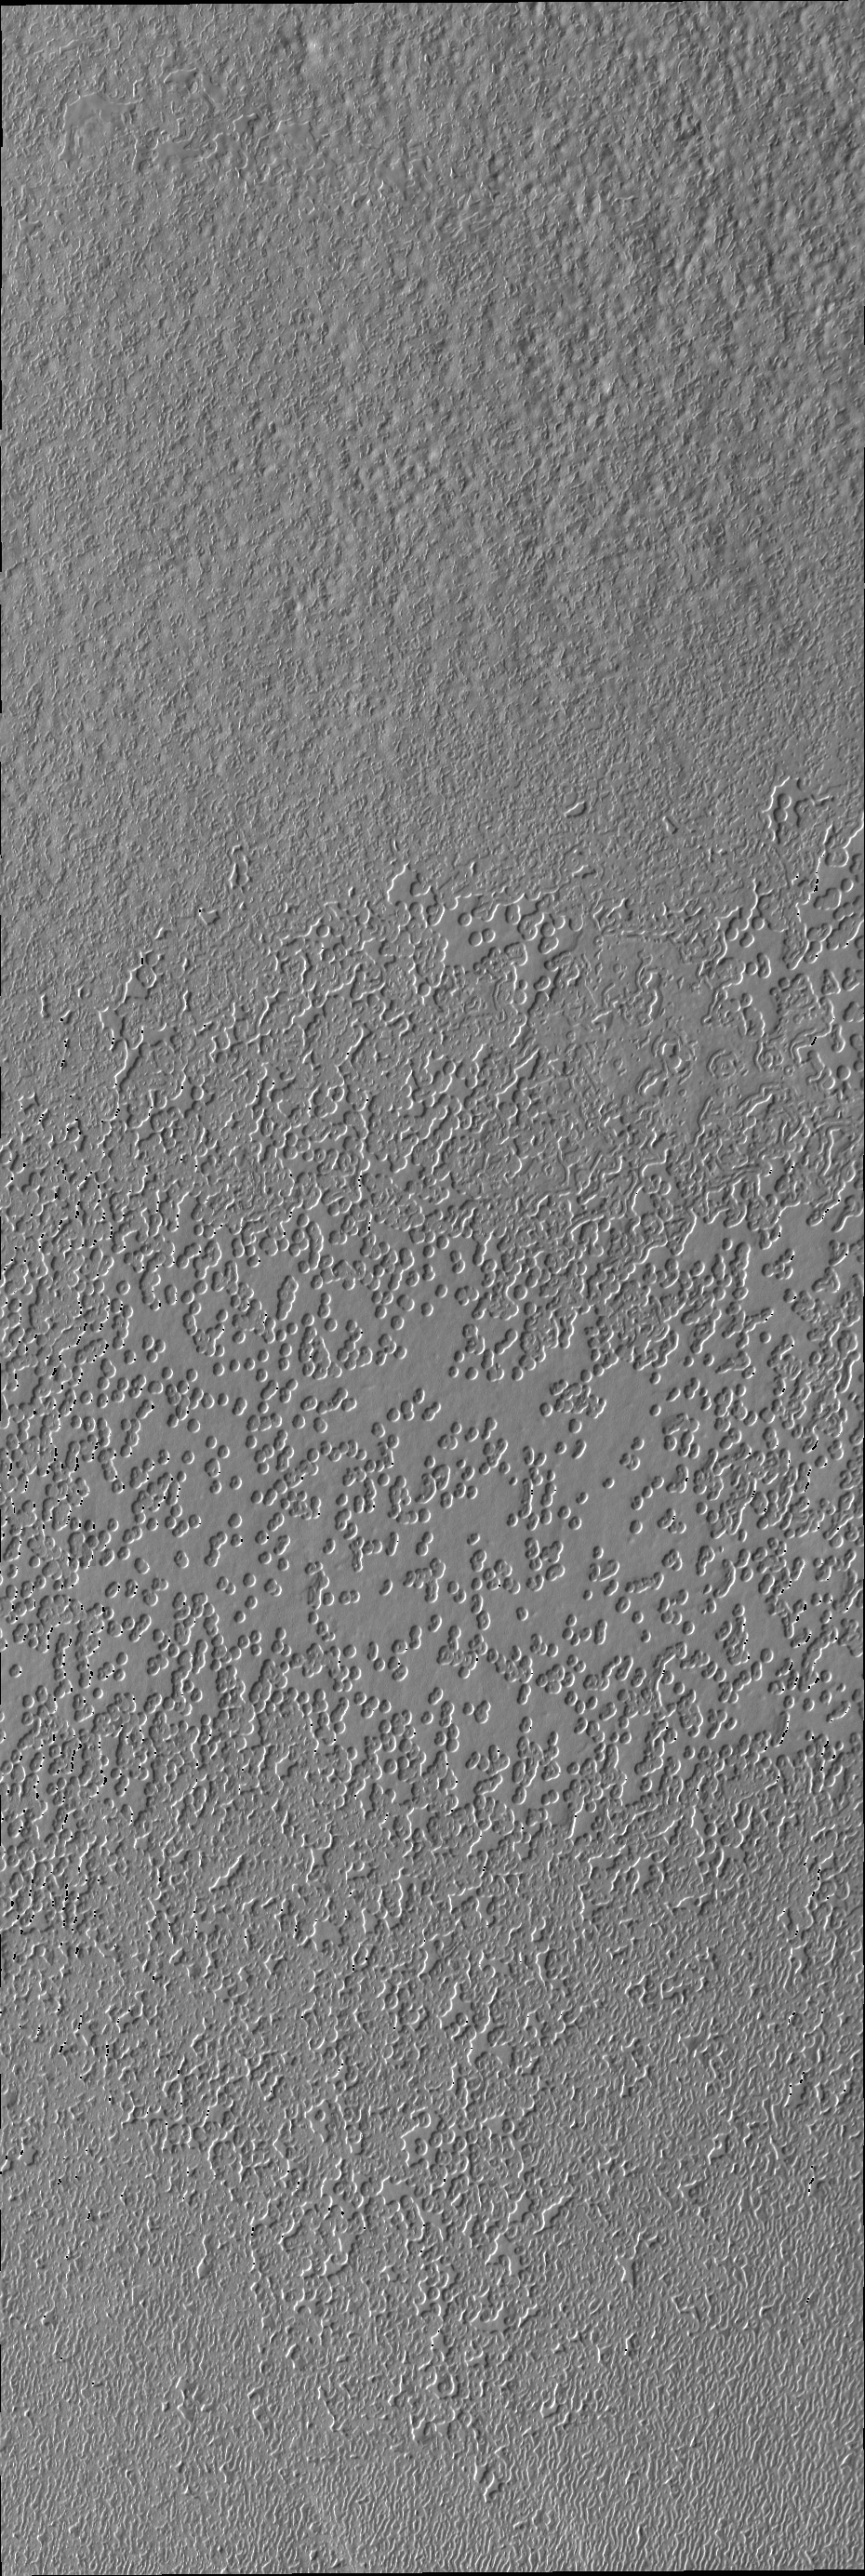

South Polar Surface

The pitted appearance of the south polar cap ice in this VIS image is similar to the appearance of a slice of swiss cheese.

Credit: NASA/JPL/ASU